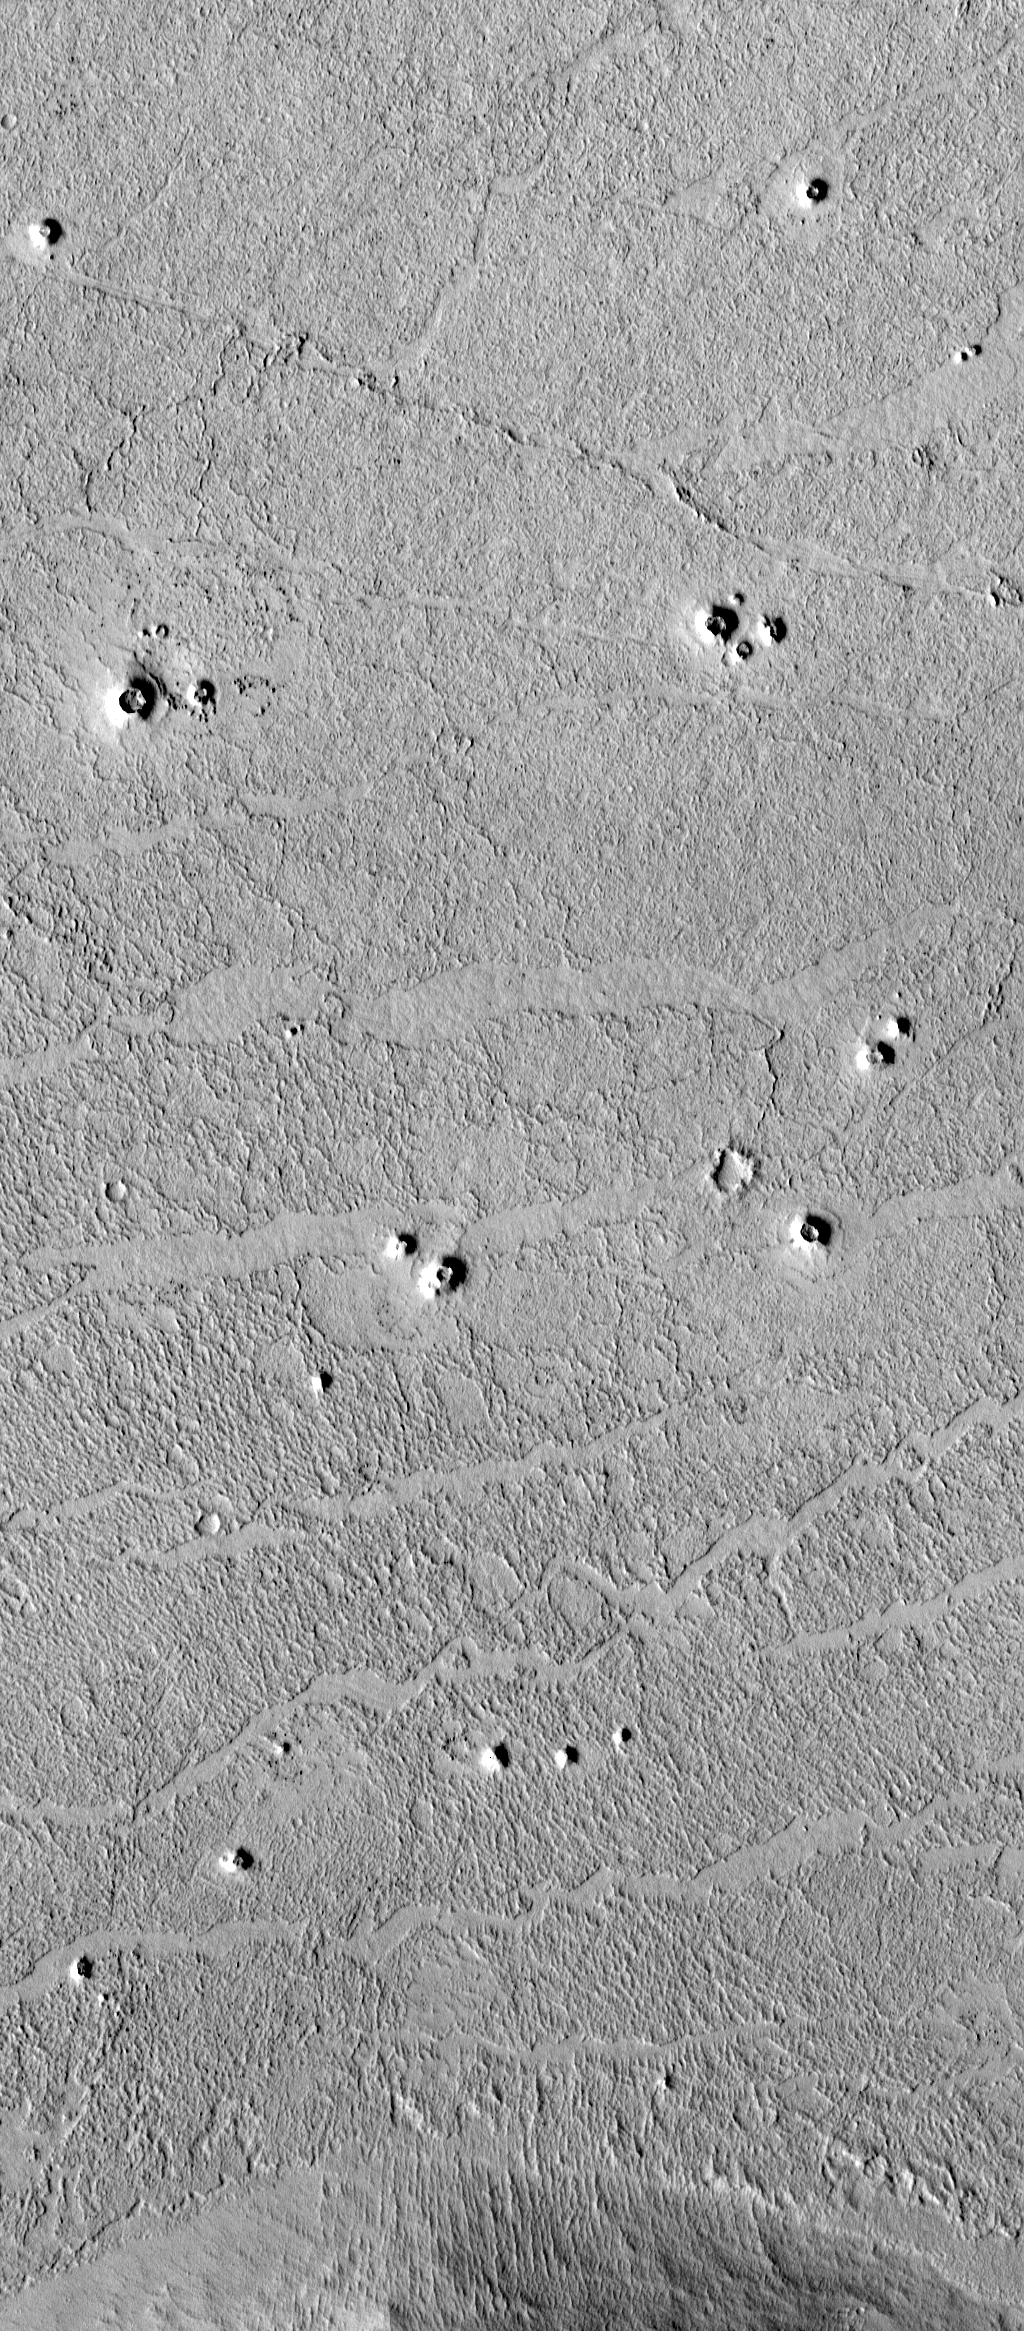

Possible Rootless Cones or Pseudo craters on Mars

High-resolution images from the Mars Global Surveyor (MGS) Mars Orbiter Camera (MOC) have revealed small cone-shaped structures on lava flows in southern Elysium Planitia, Marte Valles, and northwestern Amazonis Planitia in the northern hemisphere of the red planet. The most likely interpretation of these cones is that they may be volcanic features known as “pseudo craters” or “rootless cones.” They share several key characteristics with pseudo craters on Earth: they are distributed in small clusters independent of structural patterns, are superimposed on fresh lava flows, and they do not appear to have erupted lavas themselves.

The white box in the picture above left shows the location of one of the MOC images of possible pseudocraters on Mars. The white box is drawn upon a MOC red wide angle context image acquired at the same time as the high resolution view, shown on the right above. Located in northwestern Amazonis Planitia near 24.8°N, 171.3°W, both the context image and high-resolution view are illuminated from the lower left. The high resolution view shows several possible pseudocraters (cone-shaped features with holes or pits at their summits) that occur on top of a rough-textured lava plain. The context frame covers an area 115 km (71 mi) across, the high-resolution view is 3 km (1.9 mi) across.

Pseudocraters form by explosions due to the interaction of molten lava with a water-rich surface. Possible martian pseudocraters are of interest because they may mark the locations of shallow water or ice at the time the lava was emplaced.

Viking Orbiter images have shown structures in other regions of Mars that were interpreted to be pseudocraters, but the interpretations were uncertain because the morphology was poorly resolved, it was unclear if they occurred on volcanic surfaces, and they have diameters as much as a factor of 3 larger than terrestrial pseudocraters. The cone-shaped morphology is well resolved in the cones imaged by MOC, and they have basal diameters of less than 250 m (273 yards), consistent with terrestrial examples. The cones rest on a surface with a distinctive morphology consisting of ridged plates that have rafted apart, which MOC team members have interpreted as the surface of voluminous lava flows.

The surface shown here (above right) looks relatively fresh and has very few impact craters on it, which suggests that the lava flows and the cones are both geologically young. However, MOC images in other areas reveal such apparently young surfaces being exhumed (presumably by wind erosion) from beneath a blanket of overlying material. Impact processes may harden the blanket, or cover it with materials that cannot be removed by wind, so the wind erosion leaves behind elevated “pedestalcraters.” The cones shown here are not typical of pedestal craters, but it is important to consider this alternative interpretation.

MGS MOC first began taking pictures of Mars in mid-September 1997. The planet that has been revealed by this camera is often strange, new, and exciting. The possibility that lava and water or ice have interacted to create features like pseudocraters indicates that Mars has had a diverse and complex past that researchers are only just beginning to understand.

Credit: NASA/JPL/MSSS